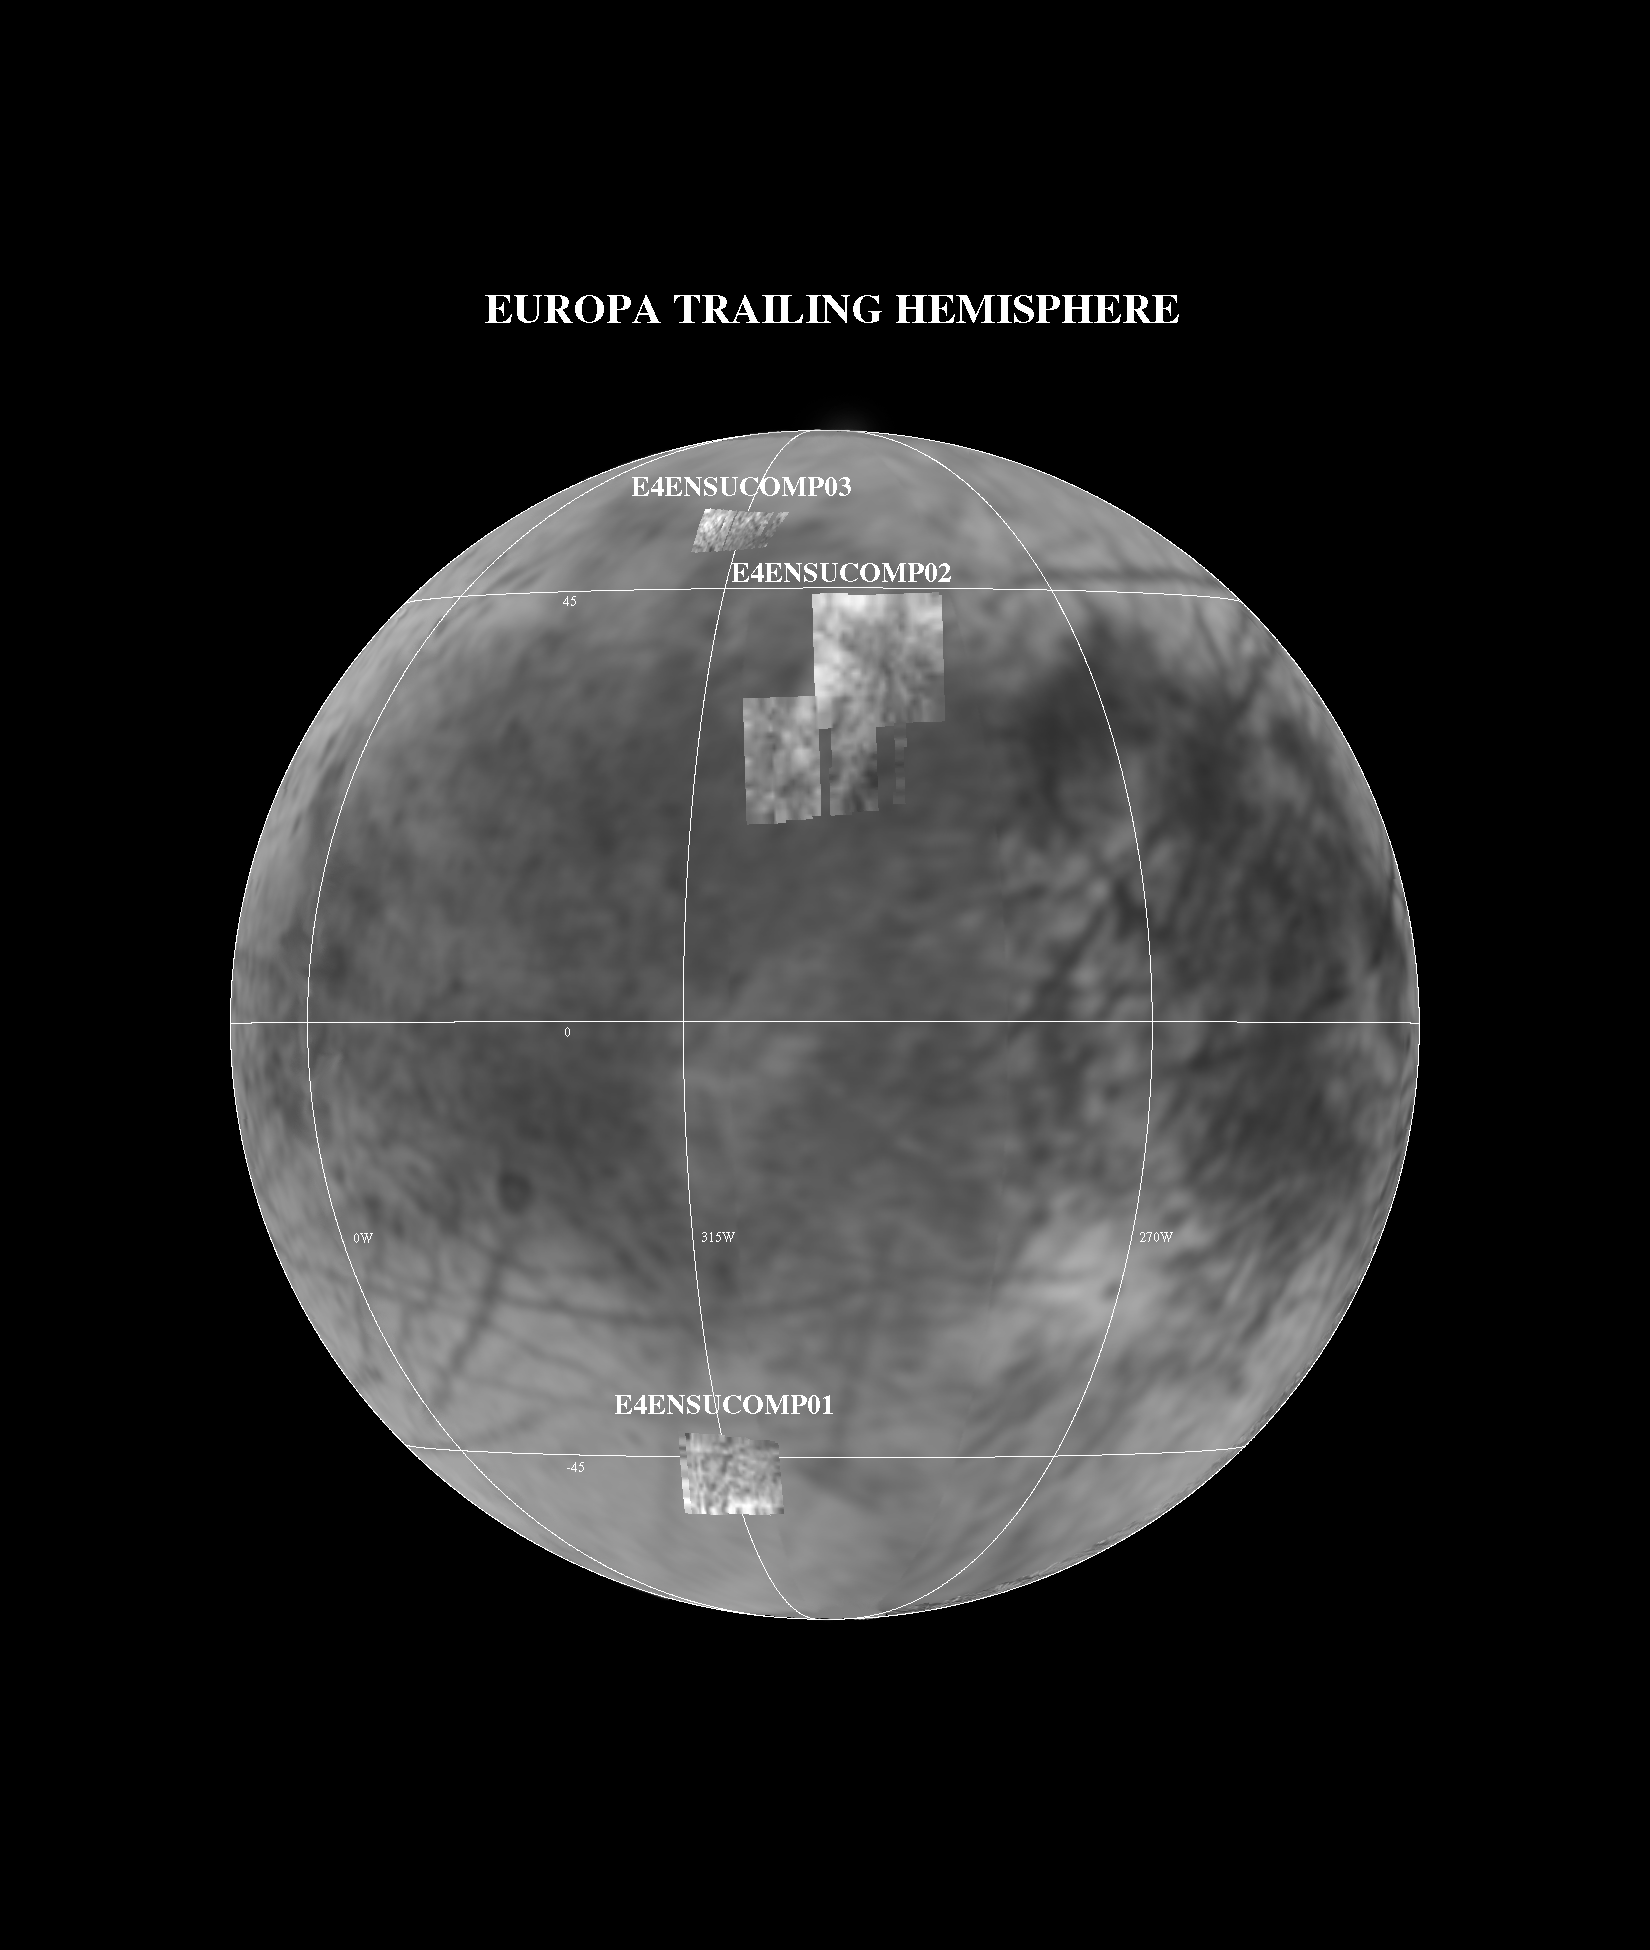

NIMS E4 Observations of Europa Trailing Hemisphere

This image shows the Near Infrared Mapping Spectrometer (NIMS) observations of selected areas of Europa’s trailing hemisphere during the Galileo E4 encounter on 19 December 1996. The NIMS data are projected onto a Voyager mosaic created from images taken in 1979. The spatial resolution of the NIMS images is approximately 3 km/pixel, four times better than those from Voyager. These NIMS observations are designed to search for mineralogical differences between high and low albedo regions. Observation E4ENSUCOMP03, for example, targets a series of double linea and the surrounding area in the northern latitudes of Europa. The linea seen in the visible by Voyager can be traced through the NIMS images, shown here at a 0.7 microns, a wavelength beyond human vision. The NIMS spectra show the surface of Europa is coated with a combination of water ice and hydrated minerals.

The Jet Propulsion Laboratory, Pasadena, CA manages the mission for NASA’s Office of Space Science, Washington, DC.

Credit: NASA/JPL